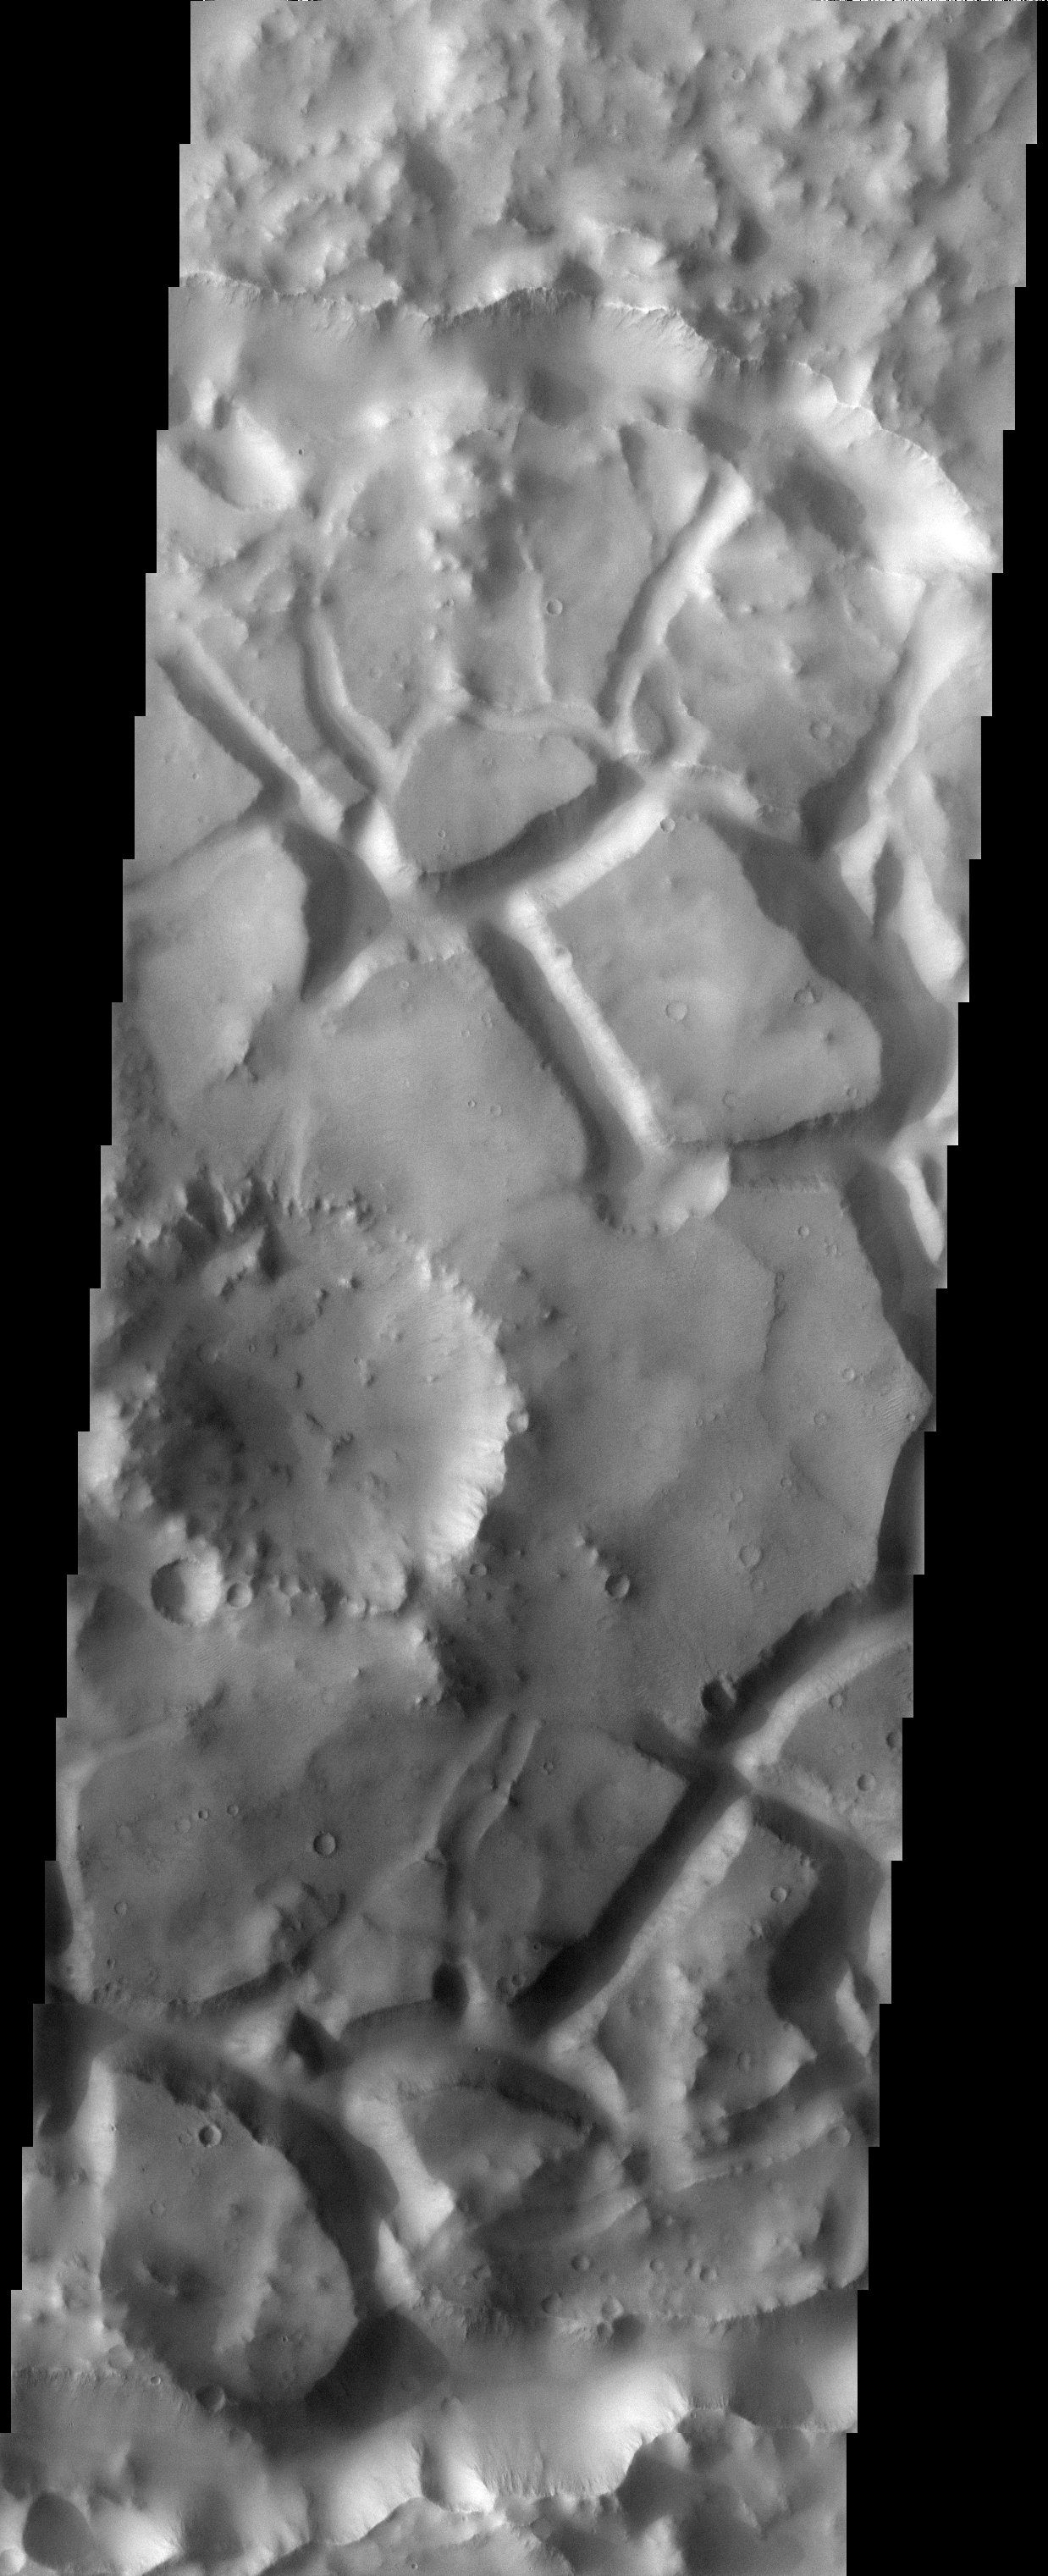

Chaotic Terrain

Released 4 June 2003

Chaotic terrain on Mars is thought to form when there is a sudden removal of subsurface water or ice, causing the surface material to slump and break into blocks. The chaotic terrain in this THEMIS visible image is confined to a crater just south of Elysium Planitia. It is common to see chaotic terrain in the vicinity of the catastrophic outflow channels on Mars, but the terrain in this image is on the opposite side of the planet from these channels, making it somewhat of an oddity.

Image information: VIS instrument. Latitude -5.9, Longitude 108.1 East (251.9 West). 19 meter/pixel resolution.

Note: this THEMIS visual image has not been radiometrically nor geometrically calibrated for this preliminary release. An empirical correction has been performed to remove instrumental effects. A linear shift has been applied in the cross-track and down-track direction to approximate spacecraft and planetary motion. Fully calibrated and geometrically projected images will be released through the Planetary Data System in accordance with Project policies at a later time.

NASA’s Jet Propulsion Laboratory manages the 2001 Mars Odyssey mission for NASA’s Office of Space Science, Washington, D.C. The Thermal Emission Imaging System (THEMIS) was developed by Arizona State University, Tempe, in collaboration with Raytheon Santa Barbara Remote Sensing. The THEMIS investigation is led by Dr. Philip Christensen at Arizona State University. Lockheed Martin Astronautics, Denver, is the prime contractor for the Odyssey project, and developed and built the orbiter. Mission operations are conducted jointly from Lockheed Martin and from JPL, a division of the California Institute of Technology in Pasadena.

Credit: NASA/JPL/Arizona State University